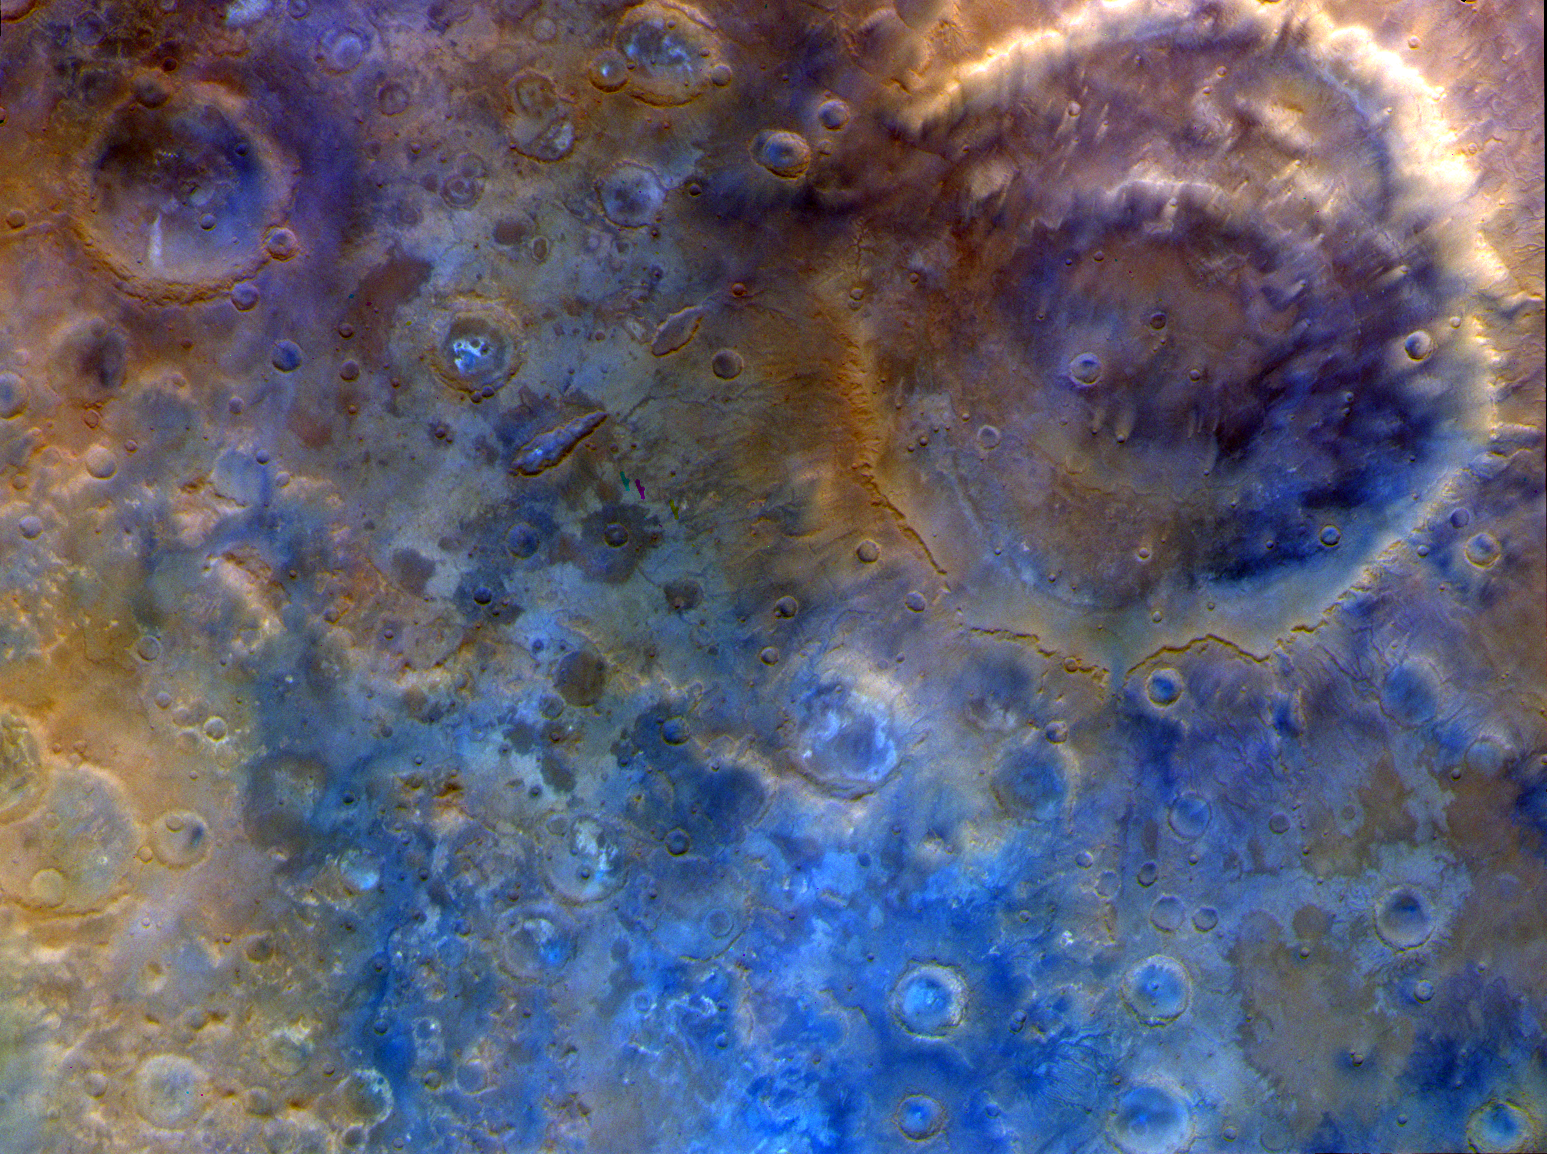

NASA’s Psyche Mission Images Mars’ Huygens Crater

Captured by the multispectral imager instrument on NASA’s Psyche mission, this is an enhanced-color view of the large double-ring crater Huygens (upper right; about 290 miles, or 470 kilometers, in diameter) and the surrounding heavily cratered southern highlands near 15 degrees south latitude. The various colors in this dramatic scene are likely due to differences in the compositional properties of dust, sand, and bedrock in this ancient terrain. The image scale is around 2,200 feet (670 meters) per pixel.

The image was acquired with Imager A on May 15, 2026, at about 1:18 p.m. PDT, shortly after closest approach with the planet. The images have been processed into an enhanced-color view (to bring out color details beyond what the human eye can see) using red, green, and blue data from imager filters.

Credit: NASA/JPL-Caltech/ASU